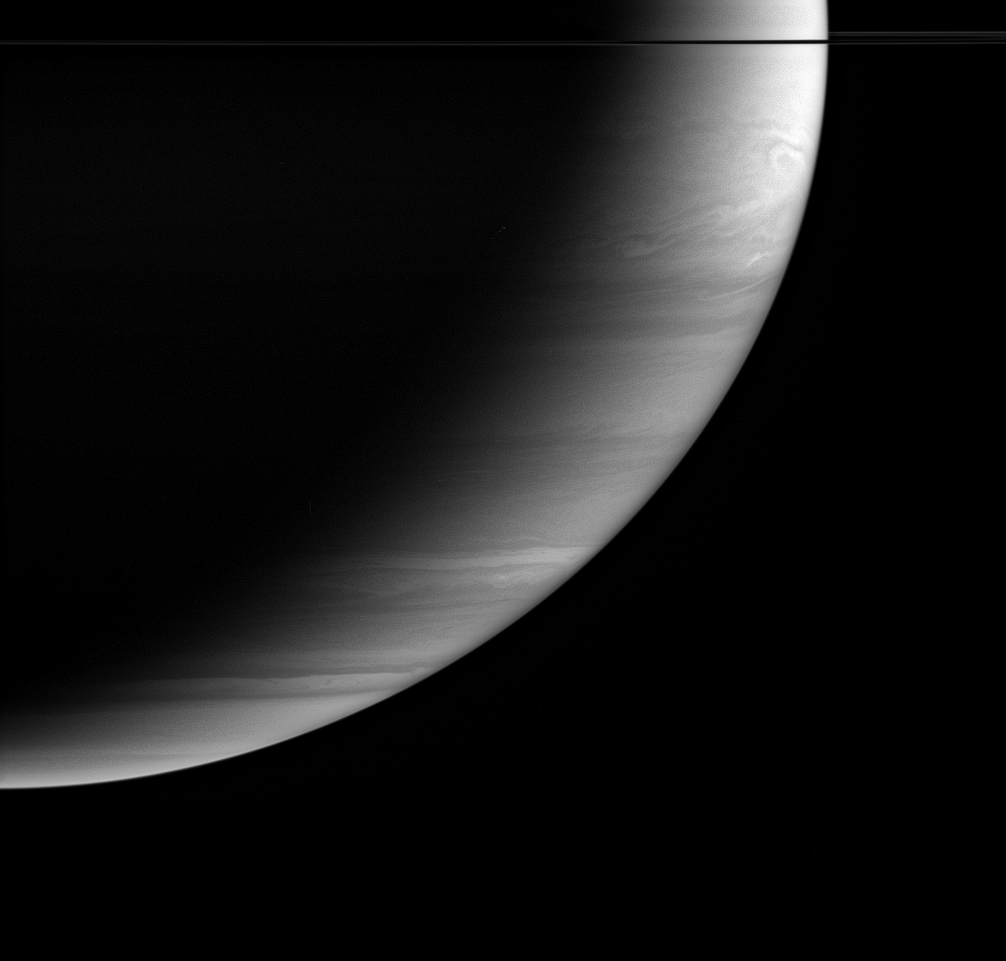

Clear Sky on High

Feathery cloud bands fill Saturn’s graceful crescent. Features in the atmosphere are visible all the way to the terminator, the boundary between night and day, where the Sun’s rays are coming in almost horizontally.

Because it is possible to see down to the same level, regardless of how high the Sun is above the horizon, this indicates that the atmosphere above the clouds is relatively clear.

The dark line across the top of the image is the nearly edge-on ringplane.

The image was taken in infrared light (centered at 728 nanometers) with the Cassini spacecraft wide-angle camera on Oct. 31, 2005, at a distance of approximately 1.2 million kilometers (800,000 miles) from Saturn and at a Sun-Saturn-spacecraft, or phase, angle of 131 degrees. Image scale is 69 kilometers (43 miles) per pixel. The image was contrast enhanced to improve visibility of features in the atmosphere.

The Cassini-Huygens mission is a cooperative project of NASA, the European Space Agency and the Italian Space Agency. The Jet Propulsion Laboratory, a division of the California Institute of Technology in Pasadena, manages the mission for NASA’s Science Mission Directorate, Washington, D.C. The Cassini orbiter and its two onboard cameras were designed, developed and assembled at JPL. The imaging operations center is based at the Space Science Institute in Boulder, Colo.

Credit: NASA/JPL/Space Science Institute